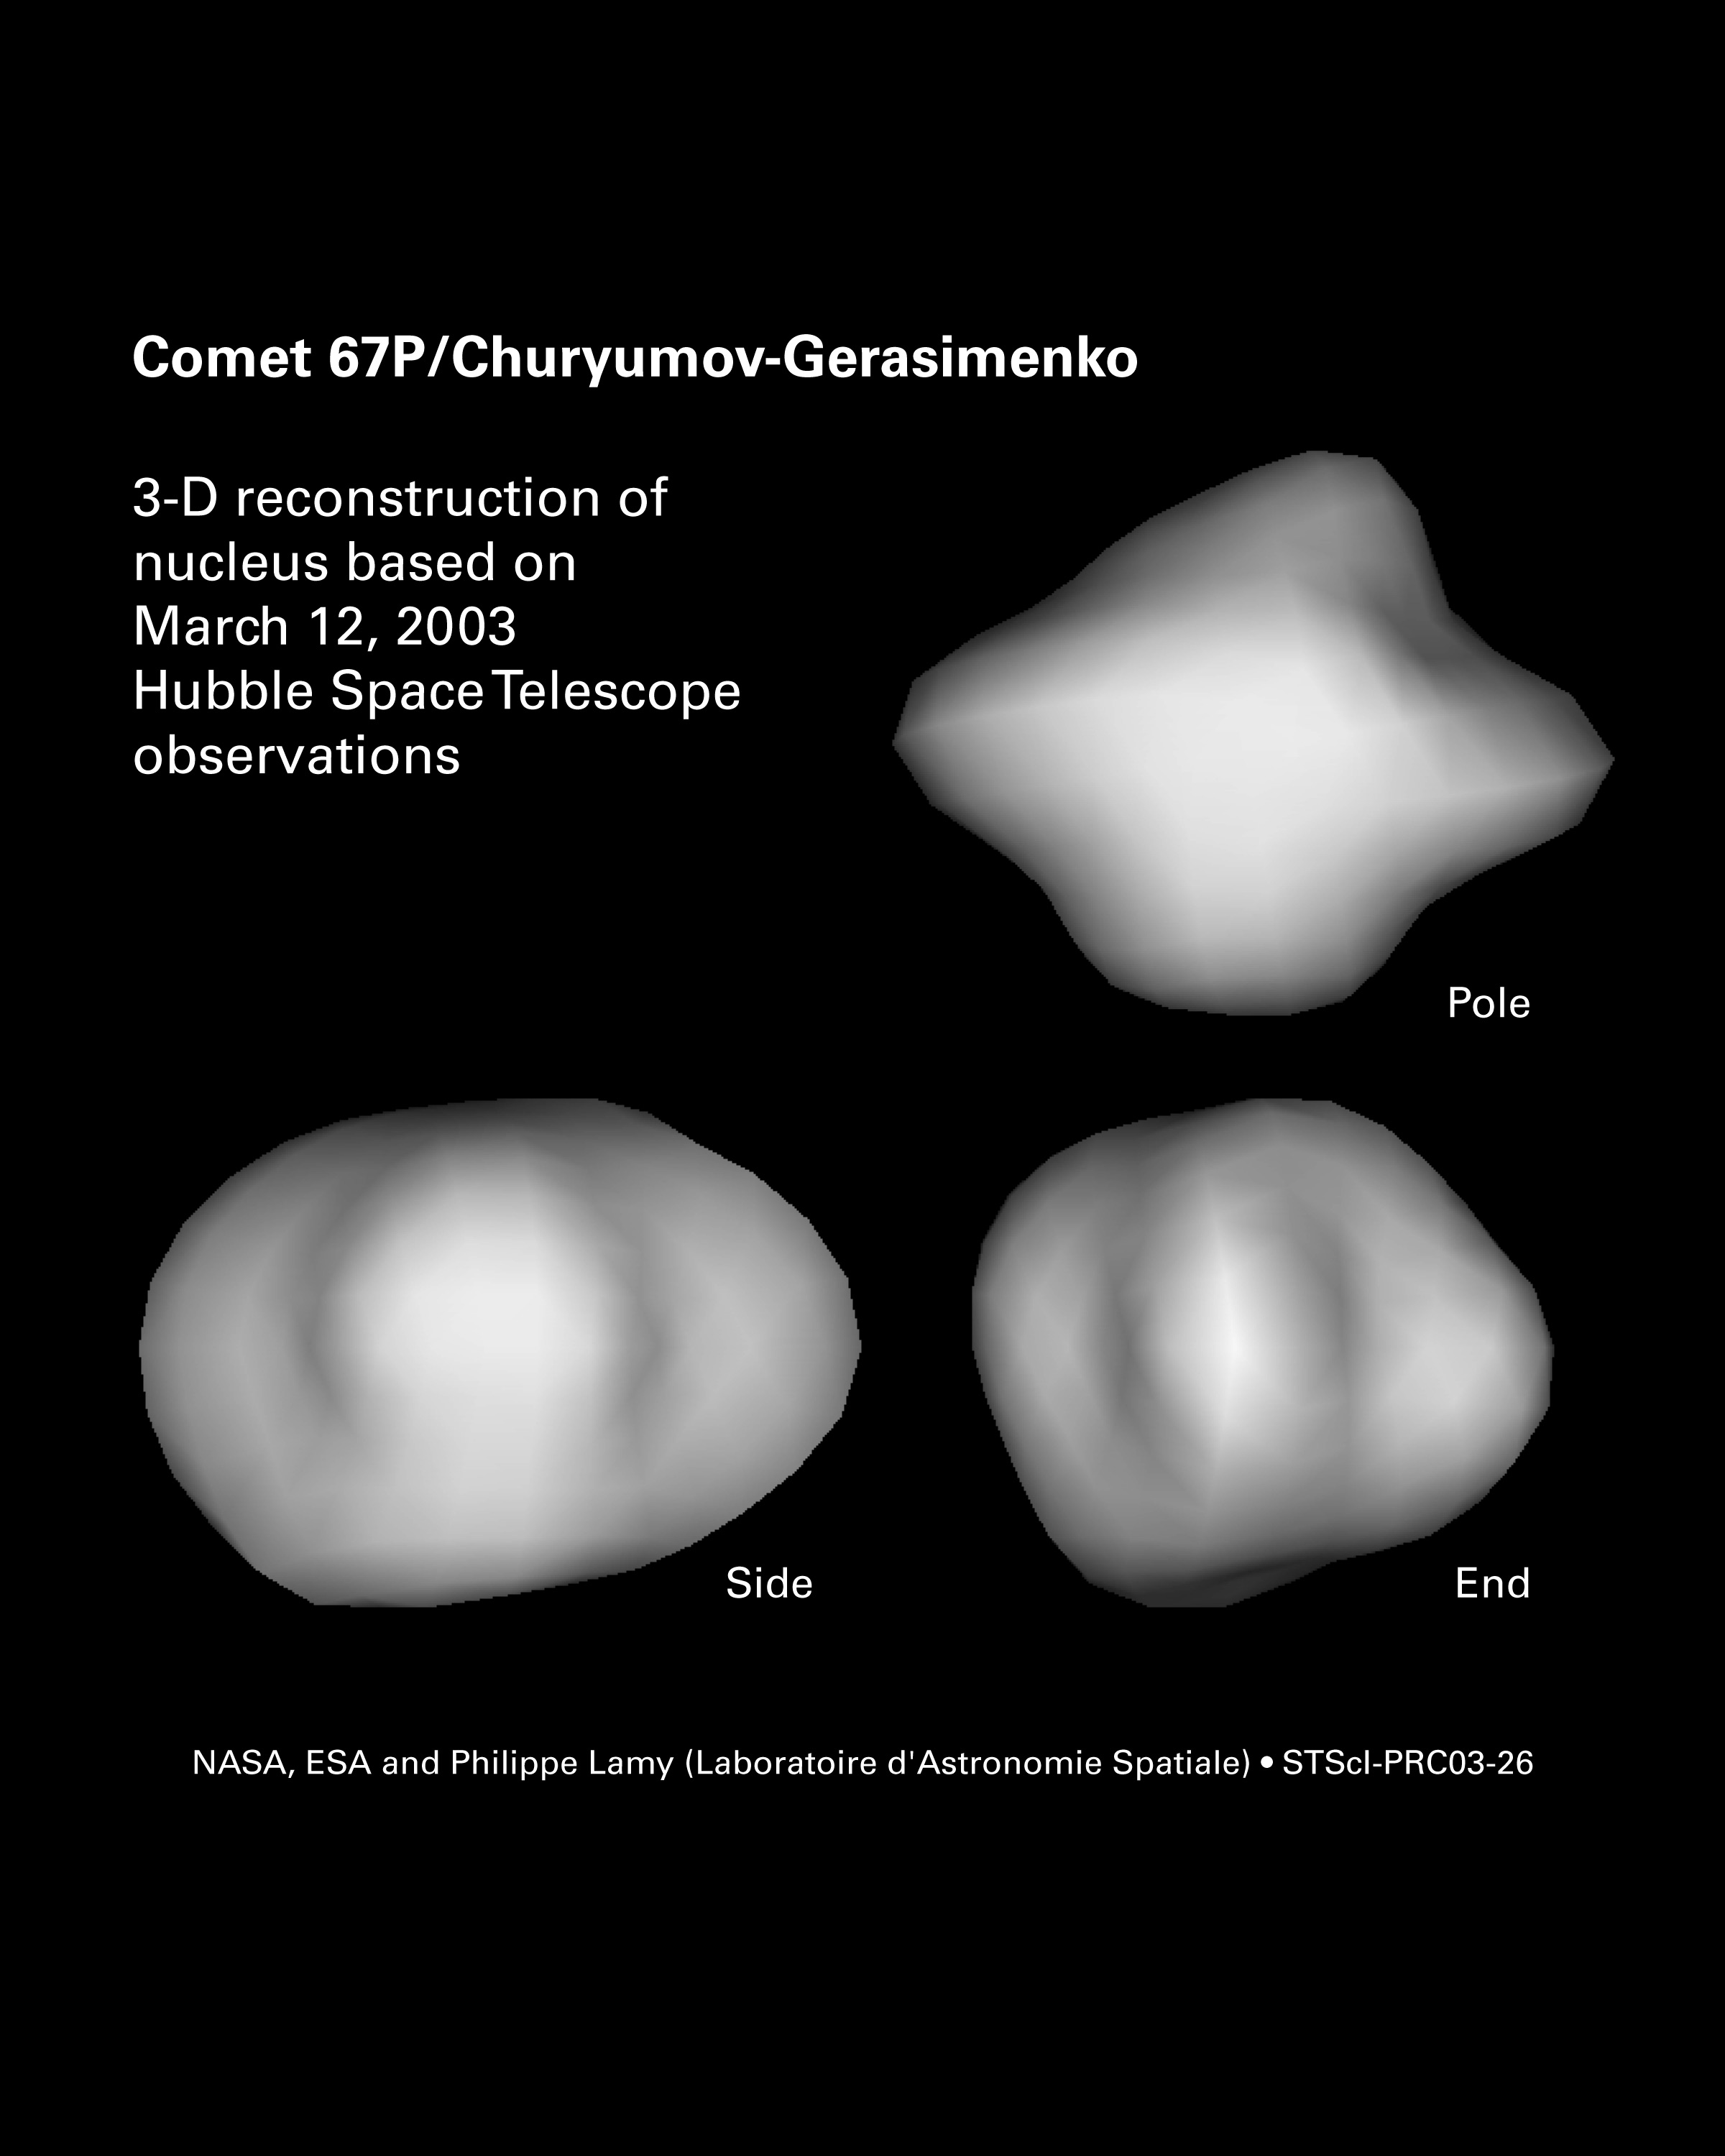

3-D Reconstruction of Comet 67P/Churyumov-Gerasimenko’s Nucleus

Results from NASA's Hubble Space Telescope played a major role in preparing ESA's ambitious Rosetta mission for its new target, comet 67P/Churyumov-Gerasimenko (67P/C-G). For the first time in history, Rosetta will land a probe on a comet and study its origin. Hubble precisely measured the size, shape, and rotational period of comet 67P/C-G.

Hubble's observations revealed that comet 67P/C-G is approximately a three-by-two mile, football-shaped object on which it is possible to land. Mission scientists were concerned that the solid nucleus could be nearly 3.6 miles (6 km) across. The higher gravity on a comet that size might make a soft landing more difficult.

This photo shows three views of the 3-D reconstruction of comet 67P/C-G's nucleus: pole (top right), side (bottom left), and end (bottom right).

Credit: NASA, ESA and Philippe Lamy (Laboratoire d'Astronomie Spatiale)